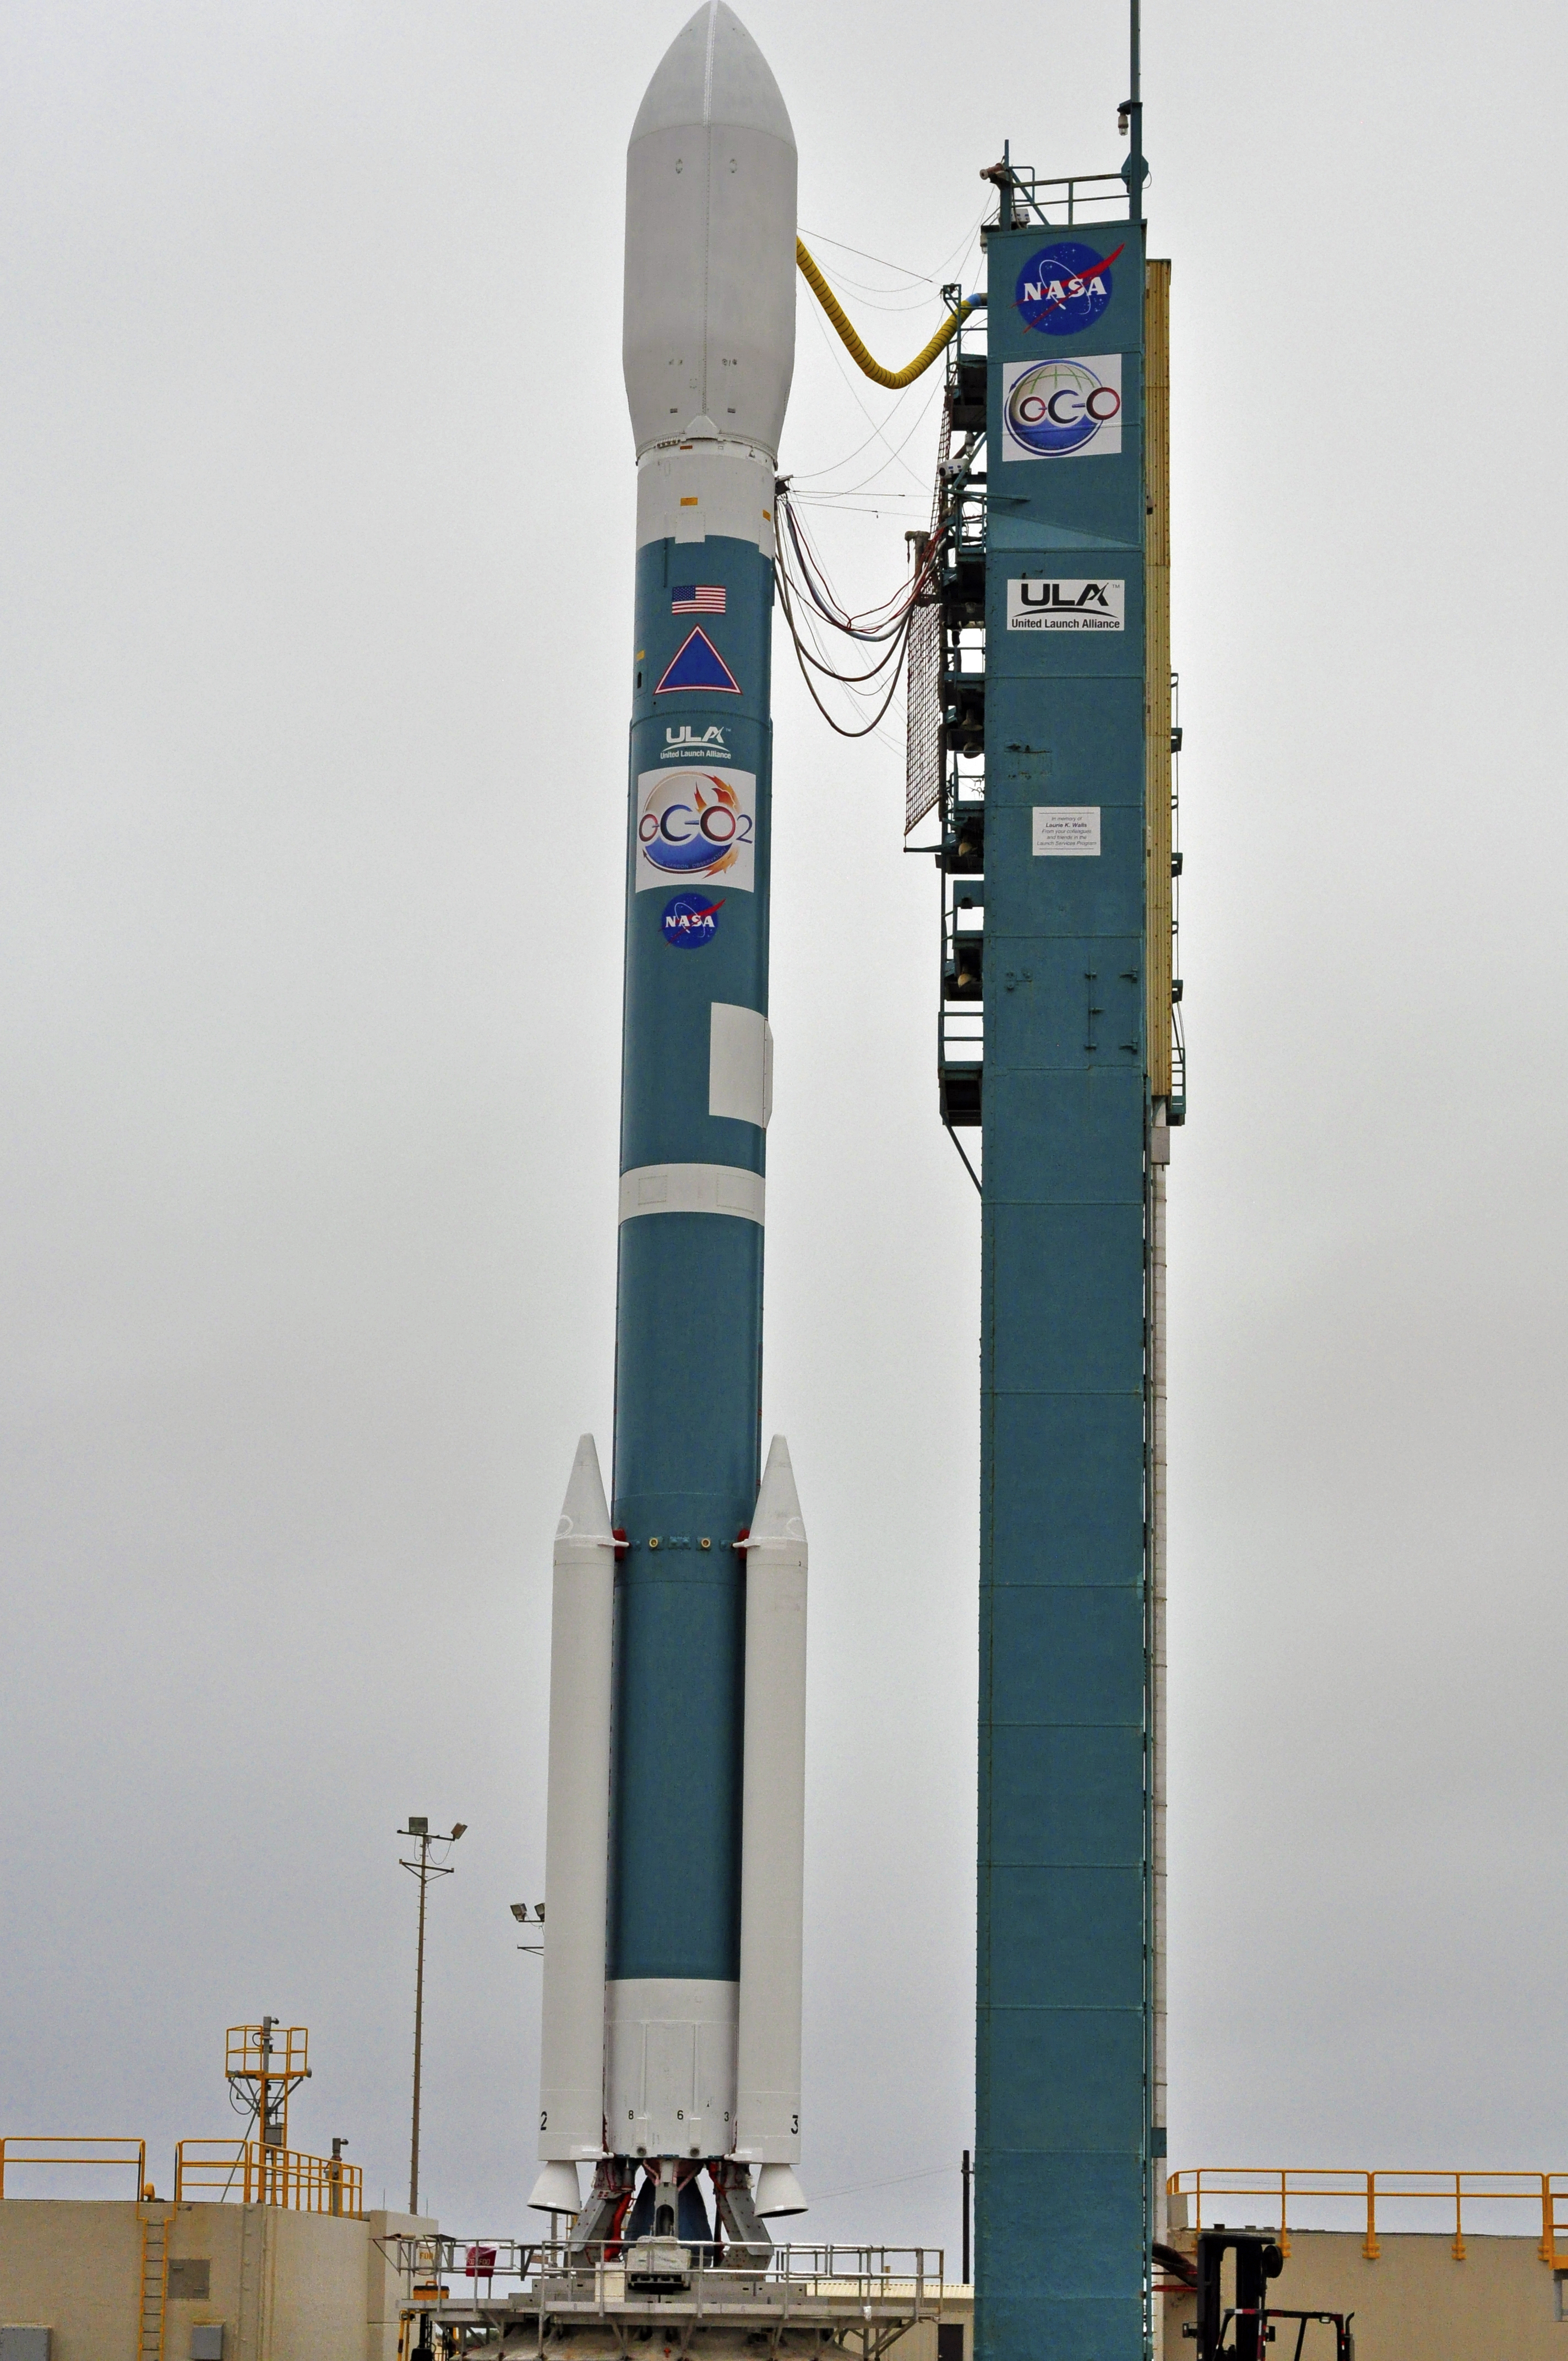

Orbiting Carbon Observatory-2 on the Pad

NASA’s Orbiting Carbon Observatory-2, perched atop a United Launch Alliance Delta II rocket, awaits launch at the Vandenberg Air Force Base in central California.

OCO-2 is managed by JPL for NASA’s Science Mission Directorate, Washington. Orbital Sciences Corporation, Dulles, Va., built the spacecraft and provides mission operations under JPL’s leadership. The California Institute of Technology in Pasadena manages JPL for NASA.

Credit: NASA/Randy Beaudoin/Vandenberg Air Force Base